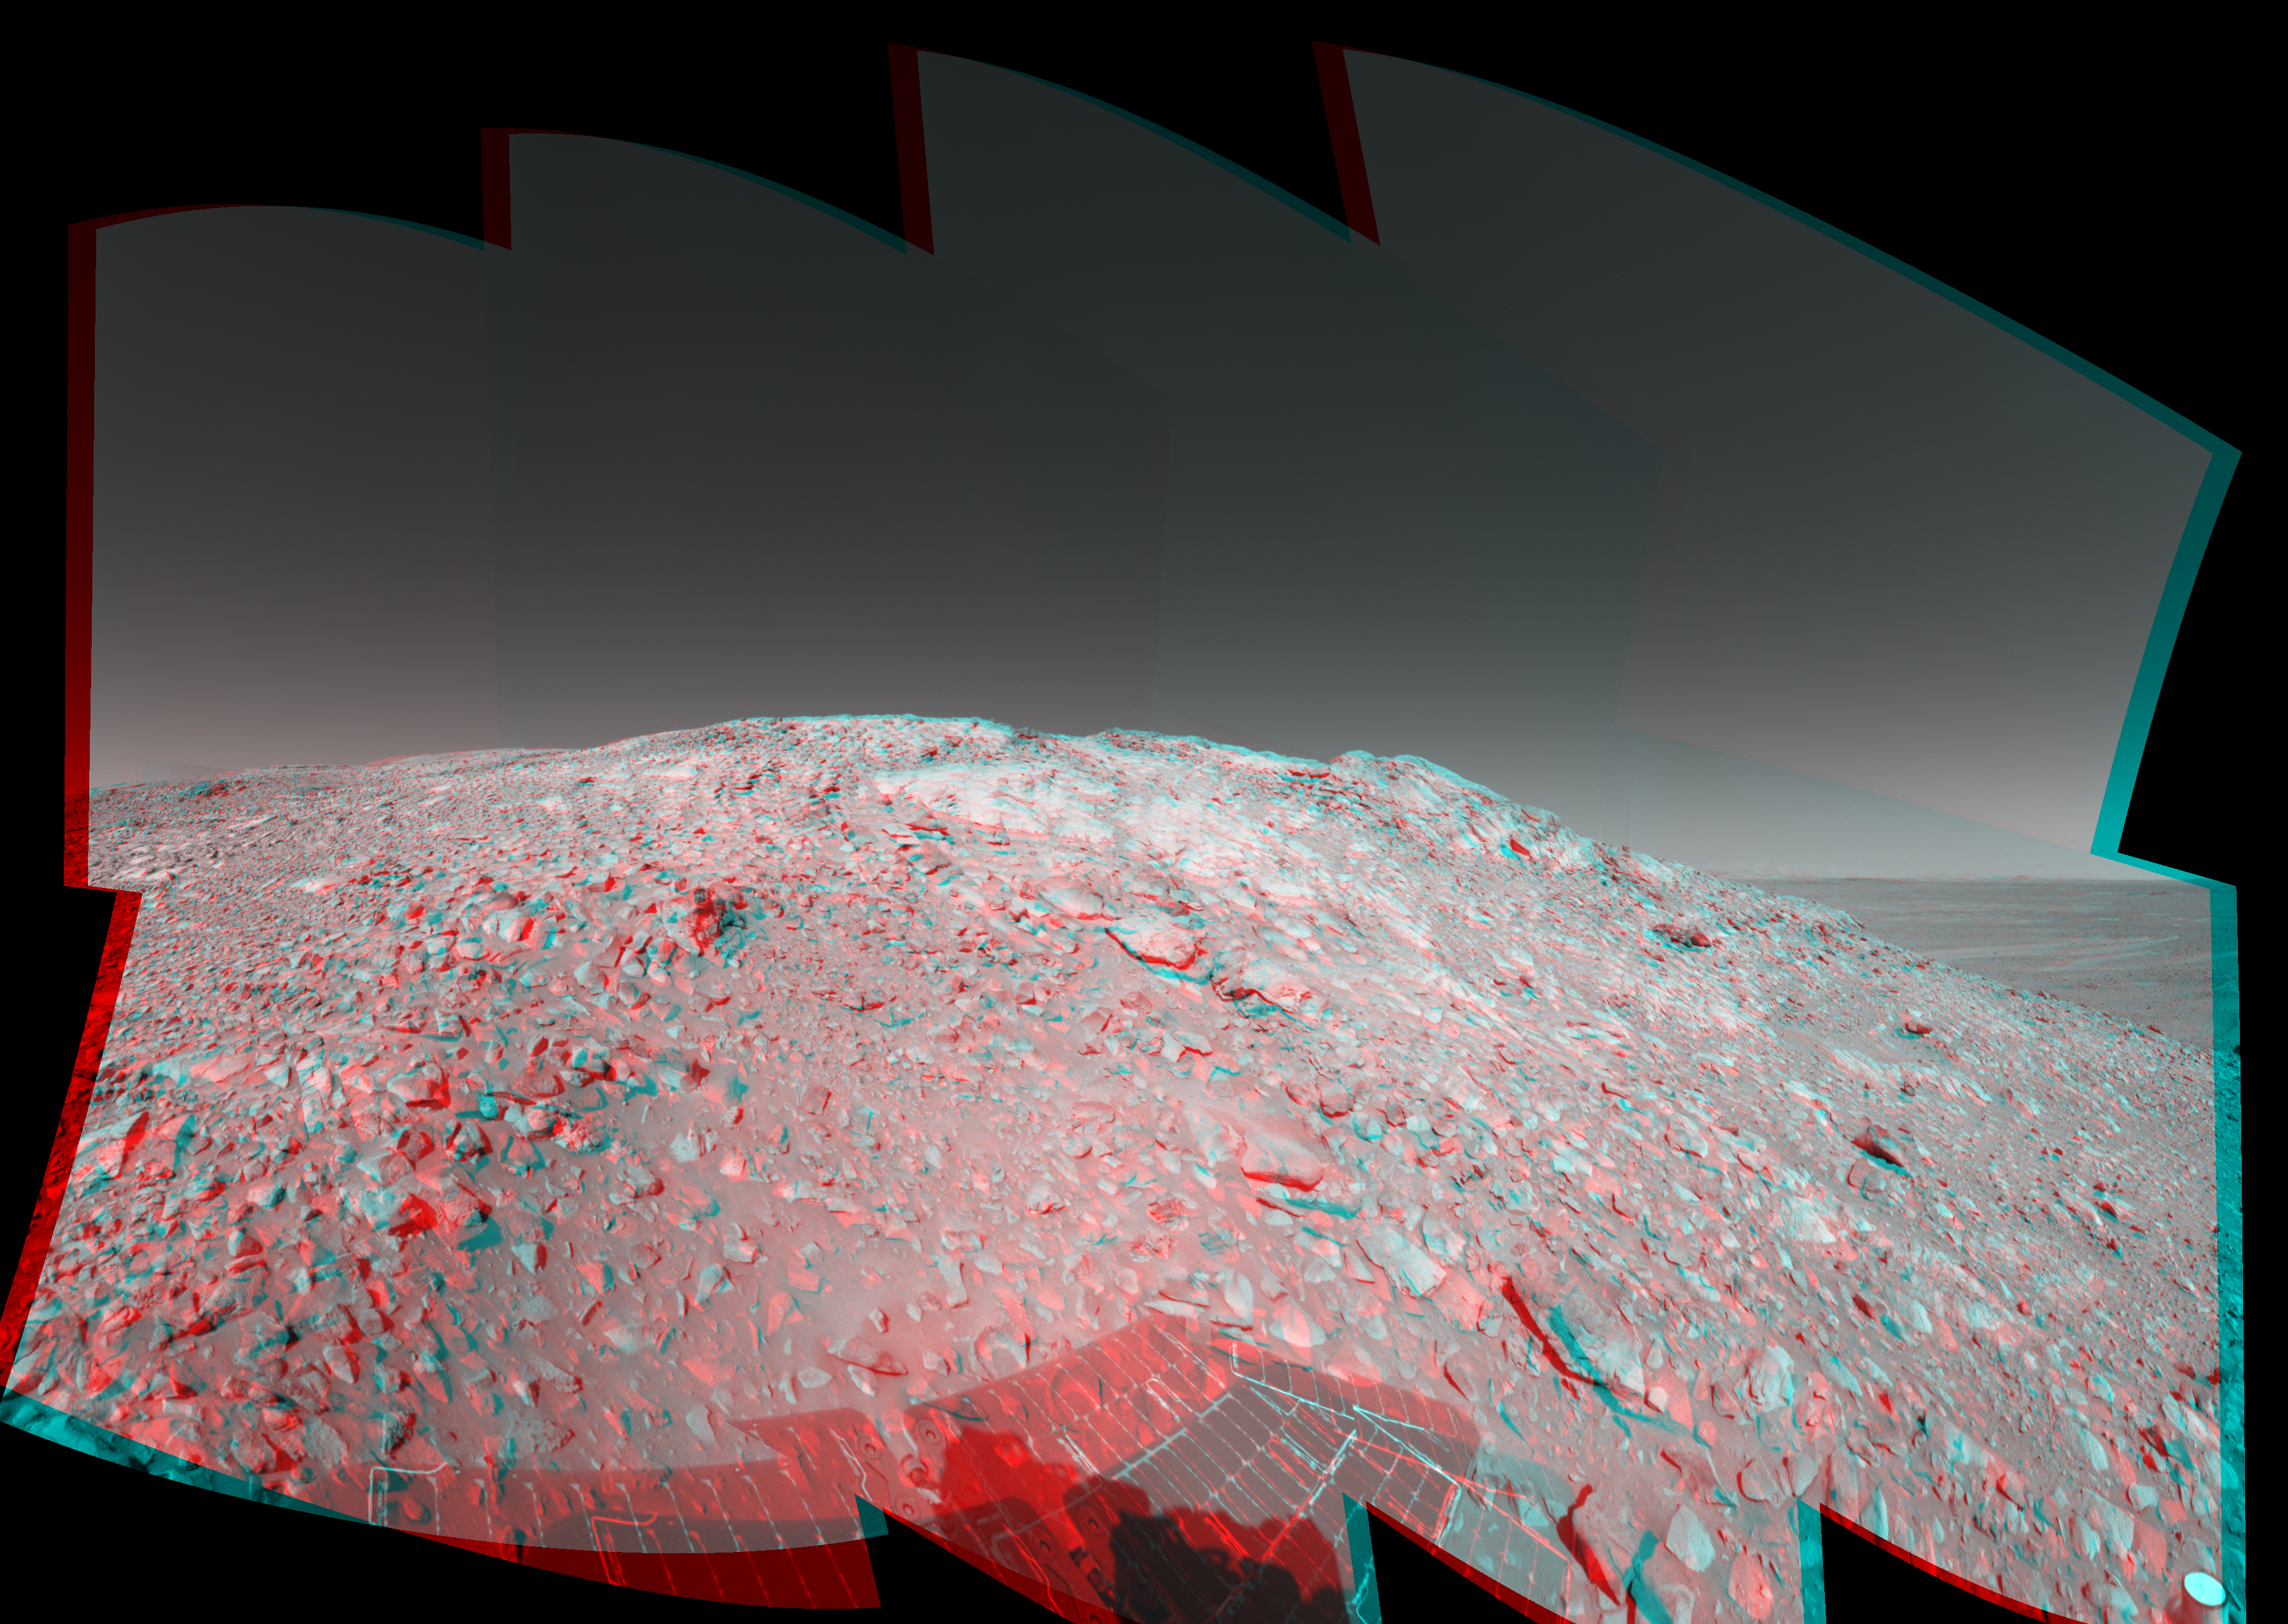

High on ‘West Spur’ (3-D)

In this stereo image, a rock outcrop with a view of the surrounding landscape beckons NASA’s Mars Exploration Rover Spirit on sol 203 (July 29, 2004) of its journey of exploration on the red planet. This view is a mosaic of images taken by the rover’s navigation camera at a position labeled as Site 80, near the top of the “West Spur” portion of the “Columbia Hills.” Directly ahead are rock outcrops that scientists will examine for clues that might indicate the presence of water in the past. In the upper right-hand corner is the so-called “sea of basalt,” consisting of lava flows that lapped onto the flanks of the hills. The view is toward the south. The field of view is approximately 170 degrees from right to left and is presented in a cylindrical-perspective projection with geometrical seam correction.

See PIA06737 for left eye view and PIA06738 for right eye view of this 3-D cylindrical-perspective projection.

Credit: NASA/JPL